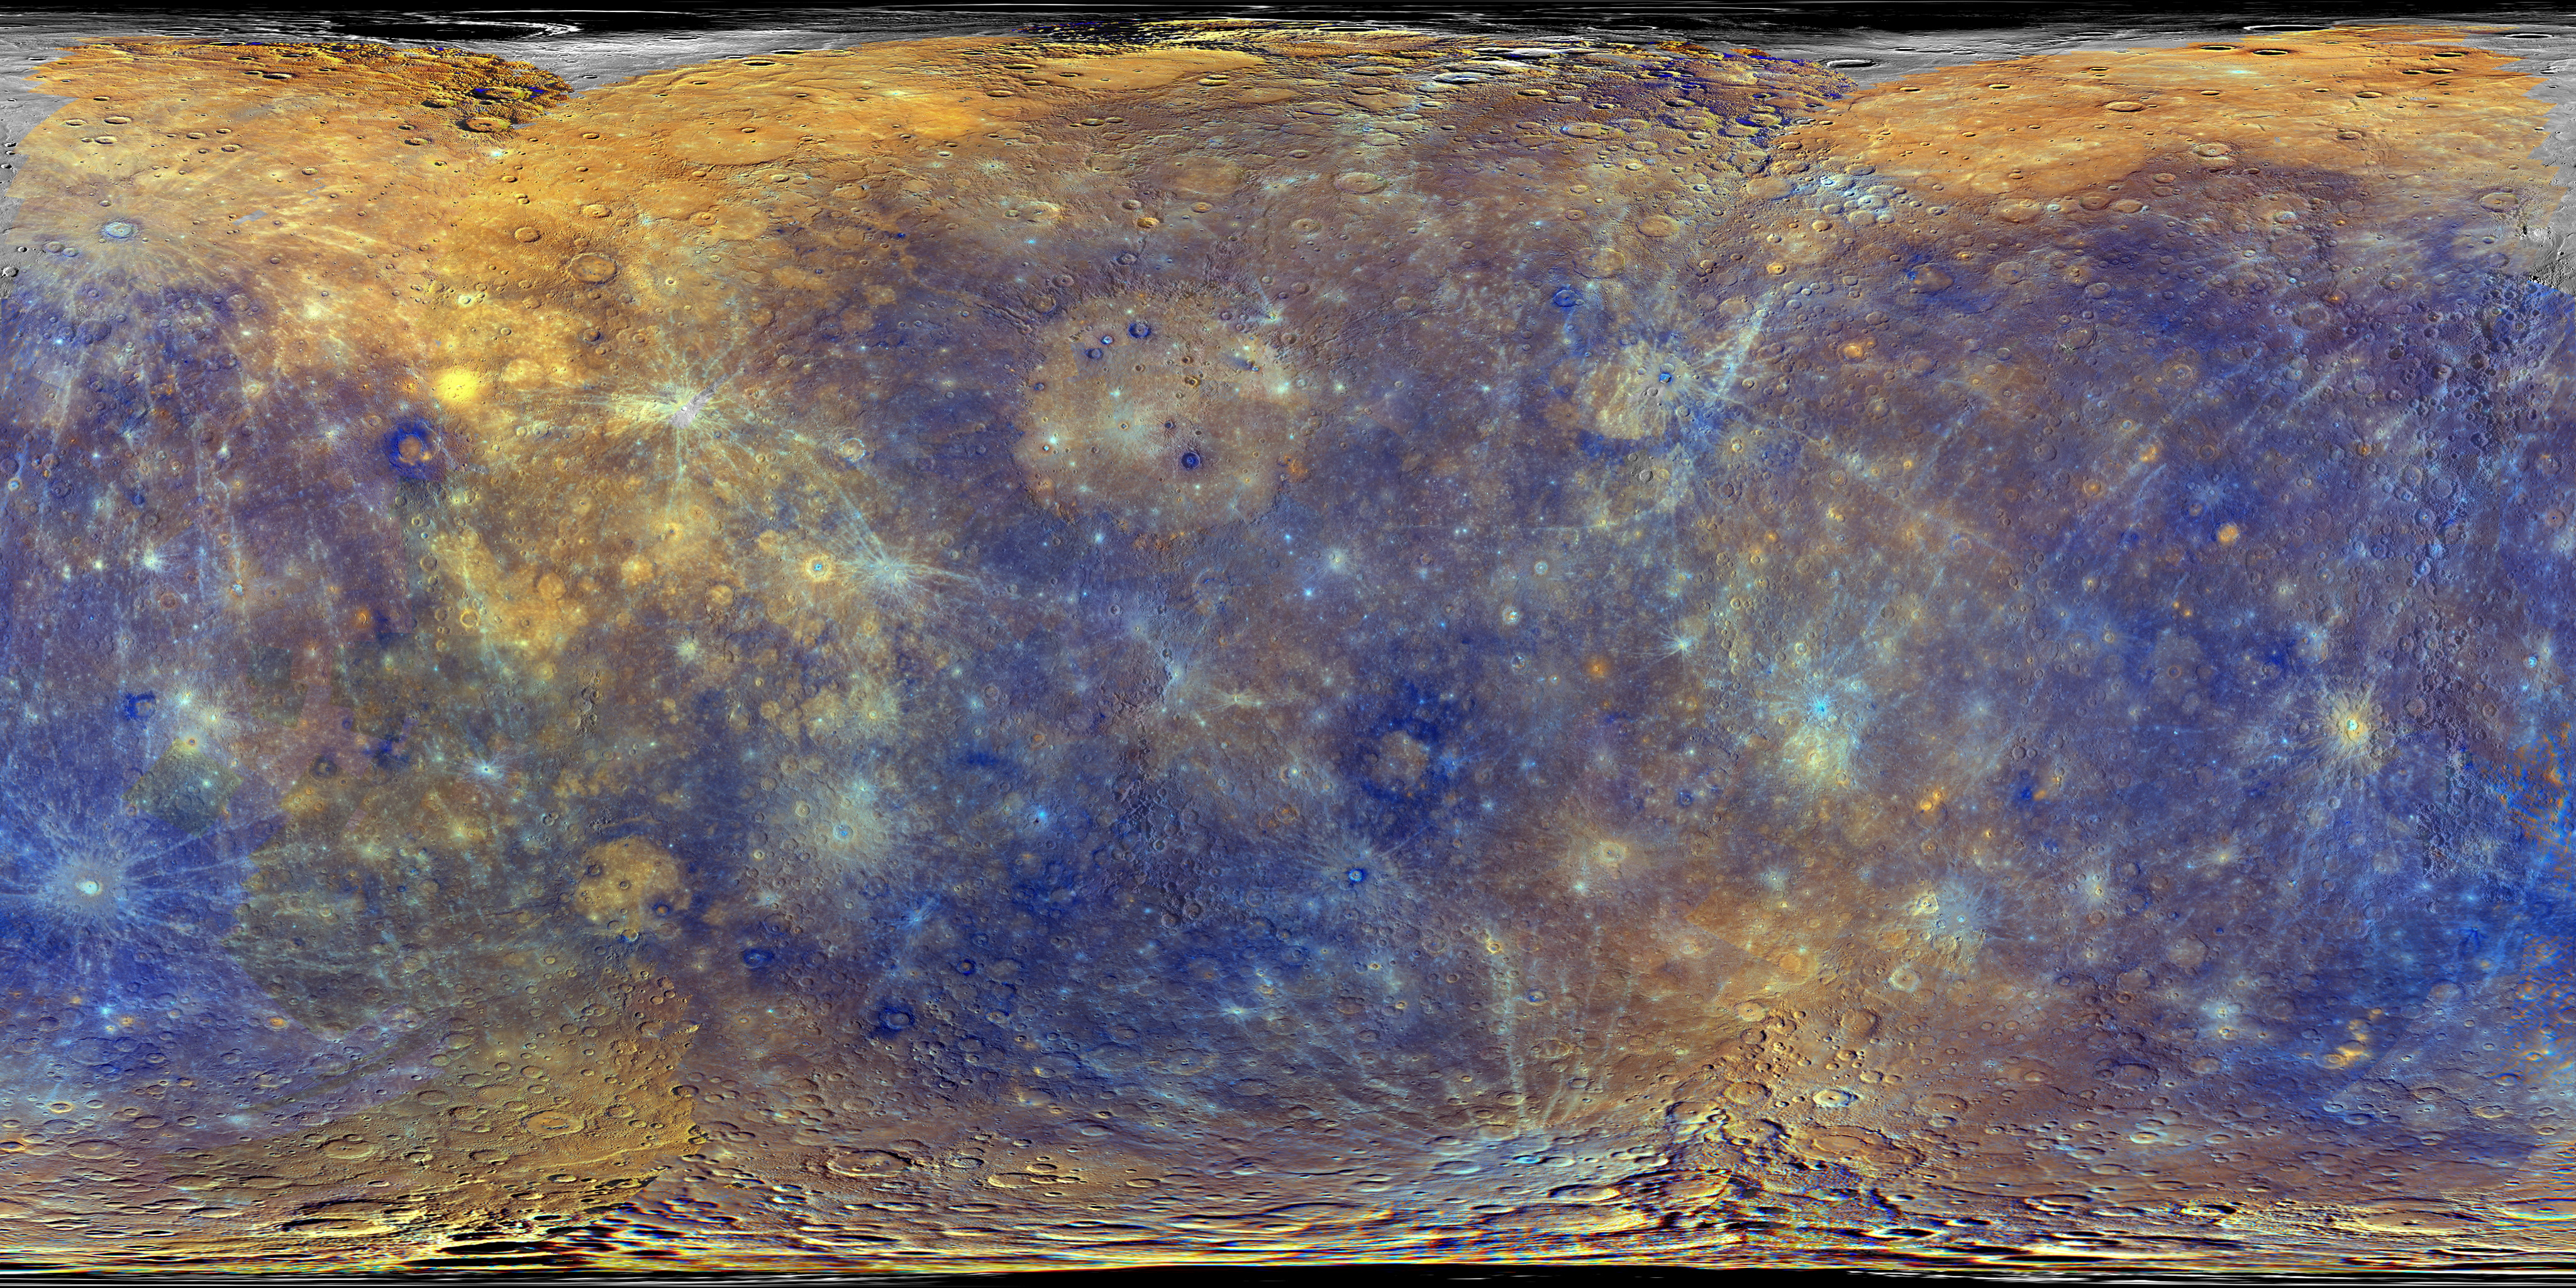

Enhanced Color Mercury Map

This colorful view of Mercury was produced by using images from the color base map imaging campaign during MESSENGER's primary mission. These colors are not what Mercury would look like to the human eye, but rather the colors enhance the chemical, mineralogical, and physical differences between the rocks that make up Mercury's surface. This specific color combination places the second principle component in the red channel, the first principle component in the green channel, and the ratio of the 430 nm/1000 nm filters in the blue channel. The MESSENGER spacecraft is the first ever to orbit the planet Mercury, and the spacecraft's seven scientific instruments and radio science investigation are unraveling the history and evolution of the Solar System's innermost planet. During the first two years of orbital operations, MESSENGER acquired over 150,000 images and extensive other data sets. MESSENGER is capable of continuing orbital operations until early 2015.

Credit: NASA/Johns Hopkins University Applied Physics Laboratory/Carnegie Institution of Washington